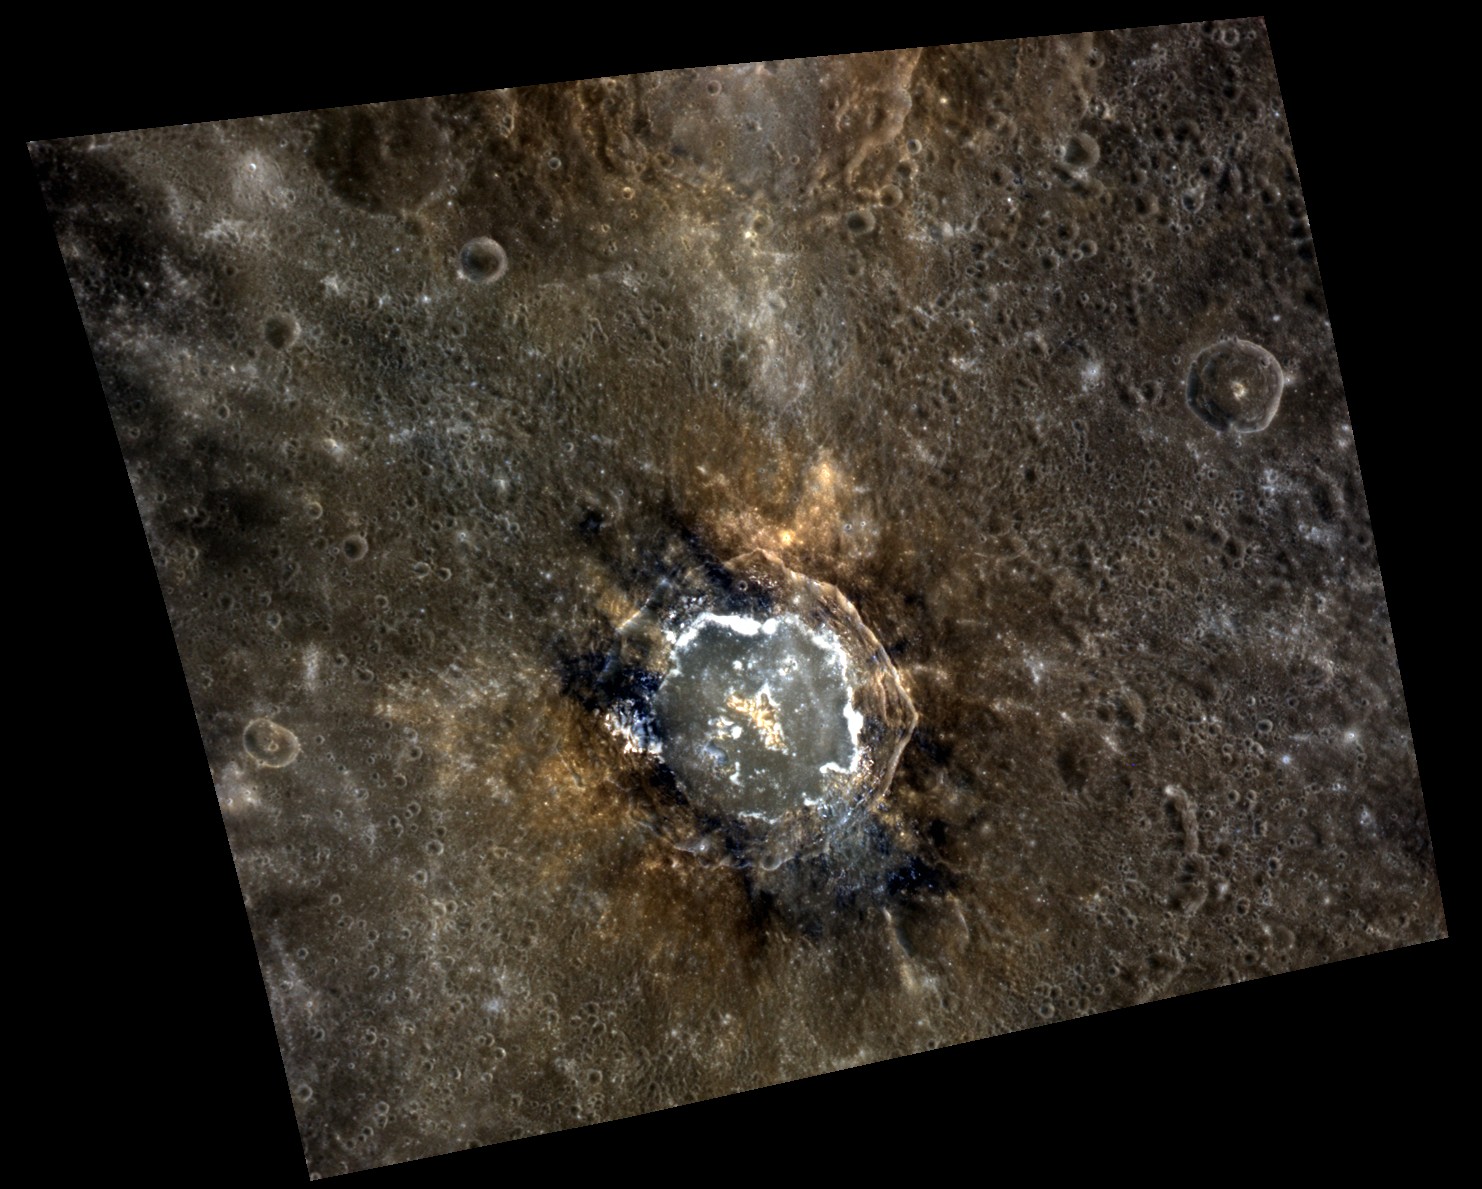

One Rock, Two Rocks, Red Rocks, Blue Rock

This complex crater was recently named to honor Theodor Seuss Geisel, better known as Dr. Seuss. Seuss crater is relatively fresh, its floor contains impact melt and hollows, and the impact has excavated materials with different color characteristics. These characteristics make the crater very interesting, slightly odd, and colorful in appearance, much like Seuss’s illustrations.

This image was acquired as a high-resolution targeted color observation. Targeted color observations are images of a small area on Mercury’s surface at resolutions higher than the 1-kilometer/pixel 8-color base map. During MESSENGER’s one-year primary mission, hundreds of targeted color observations were obtained. During MESSENGER’s extended mission, high-resolution targeted color observations are more rare, as the 3-color base map is covering Mercury’s northern hemisphere with the highest-resolution color images that are possible.

Date acquired: August 18, 2011
Image Mission Elapsed Time (MET): 222190048, 222190044, 222190040
Image ID: 648749, 648748, 648747
Instrument: Wide Angle Camera (WAC) of the Mercury Dual Imaging System (MDIS)
WAC filters: 9, 7, 6 (996, 748, 433 nanometers) in red, green, and blue
Center Latitude: 8.40°
Center Longitude: 33.66° E
Resolution: 211 meters/pixel
Scale: Seuss crater is approximately 67 km (42 mi.) in diameter.
Incidence Angle: 17.3°
Emission Angle: 34.6°
Phase Angle: 50.3°

The MESSENGER spacecraft is the first ever to orbit the planet Mercury, and the spacecraft’s seven scientific instruments and radio science investigation are unraveling the history and evolution of the Solar System’s innermost planet. Visit the Why Mercury? section of this website to learn more about the key science questions that the MESSENGER mission is addressing. During the one-year primary mission, MDIS acquired 88,746 images and extensive other data sets. MESSENGER is now in a year-long extended mission, during which plans call for the acquisition of more than 80,000 additional images to support MESSENGER’s science goals.

These images are from MESSENGER, a NASA Discovery mission to conduct the first orbital study of the innermost planet, Mercury. For information regarding the use of images, see the MESSENGER image use policy.

Credit: NASA/Johns Hopkins University Applied Physics Laboratory/Carnegie Institution of Washington